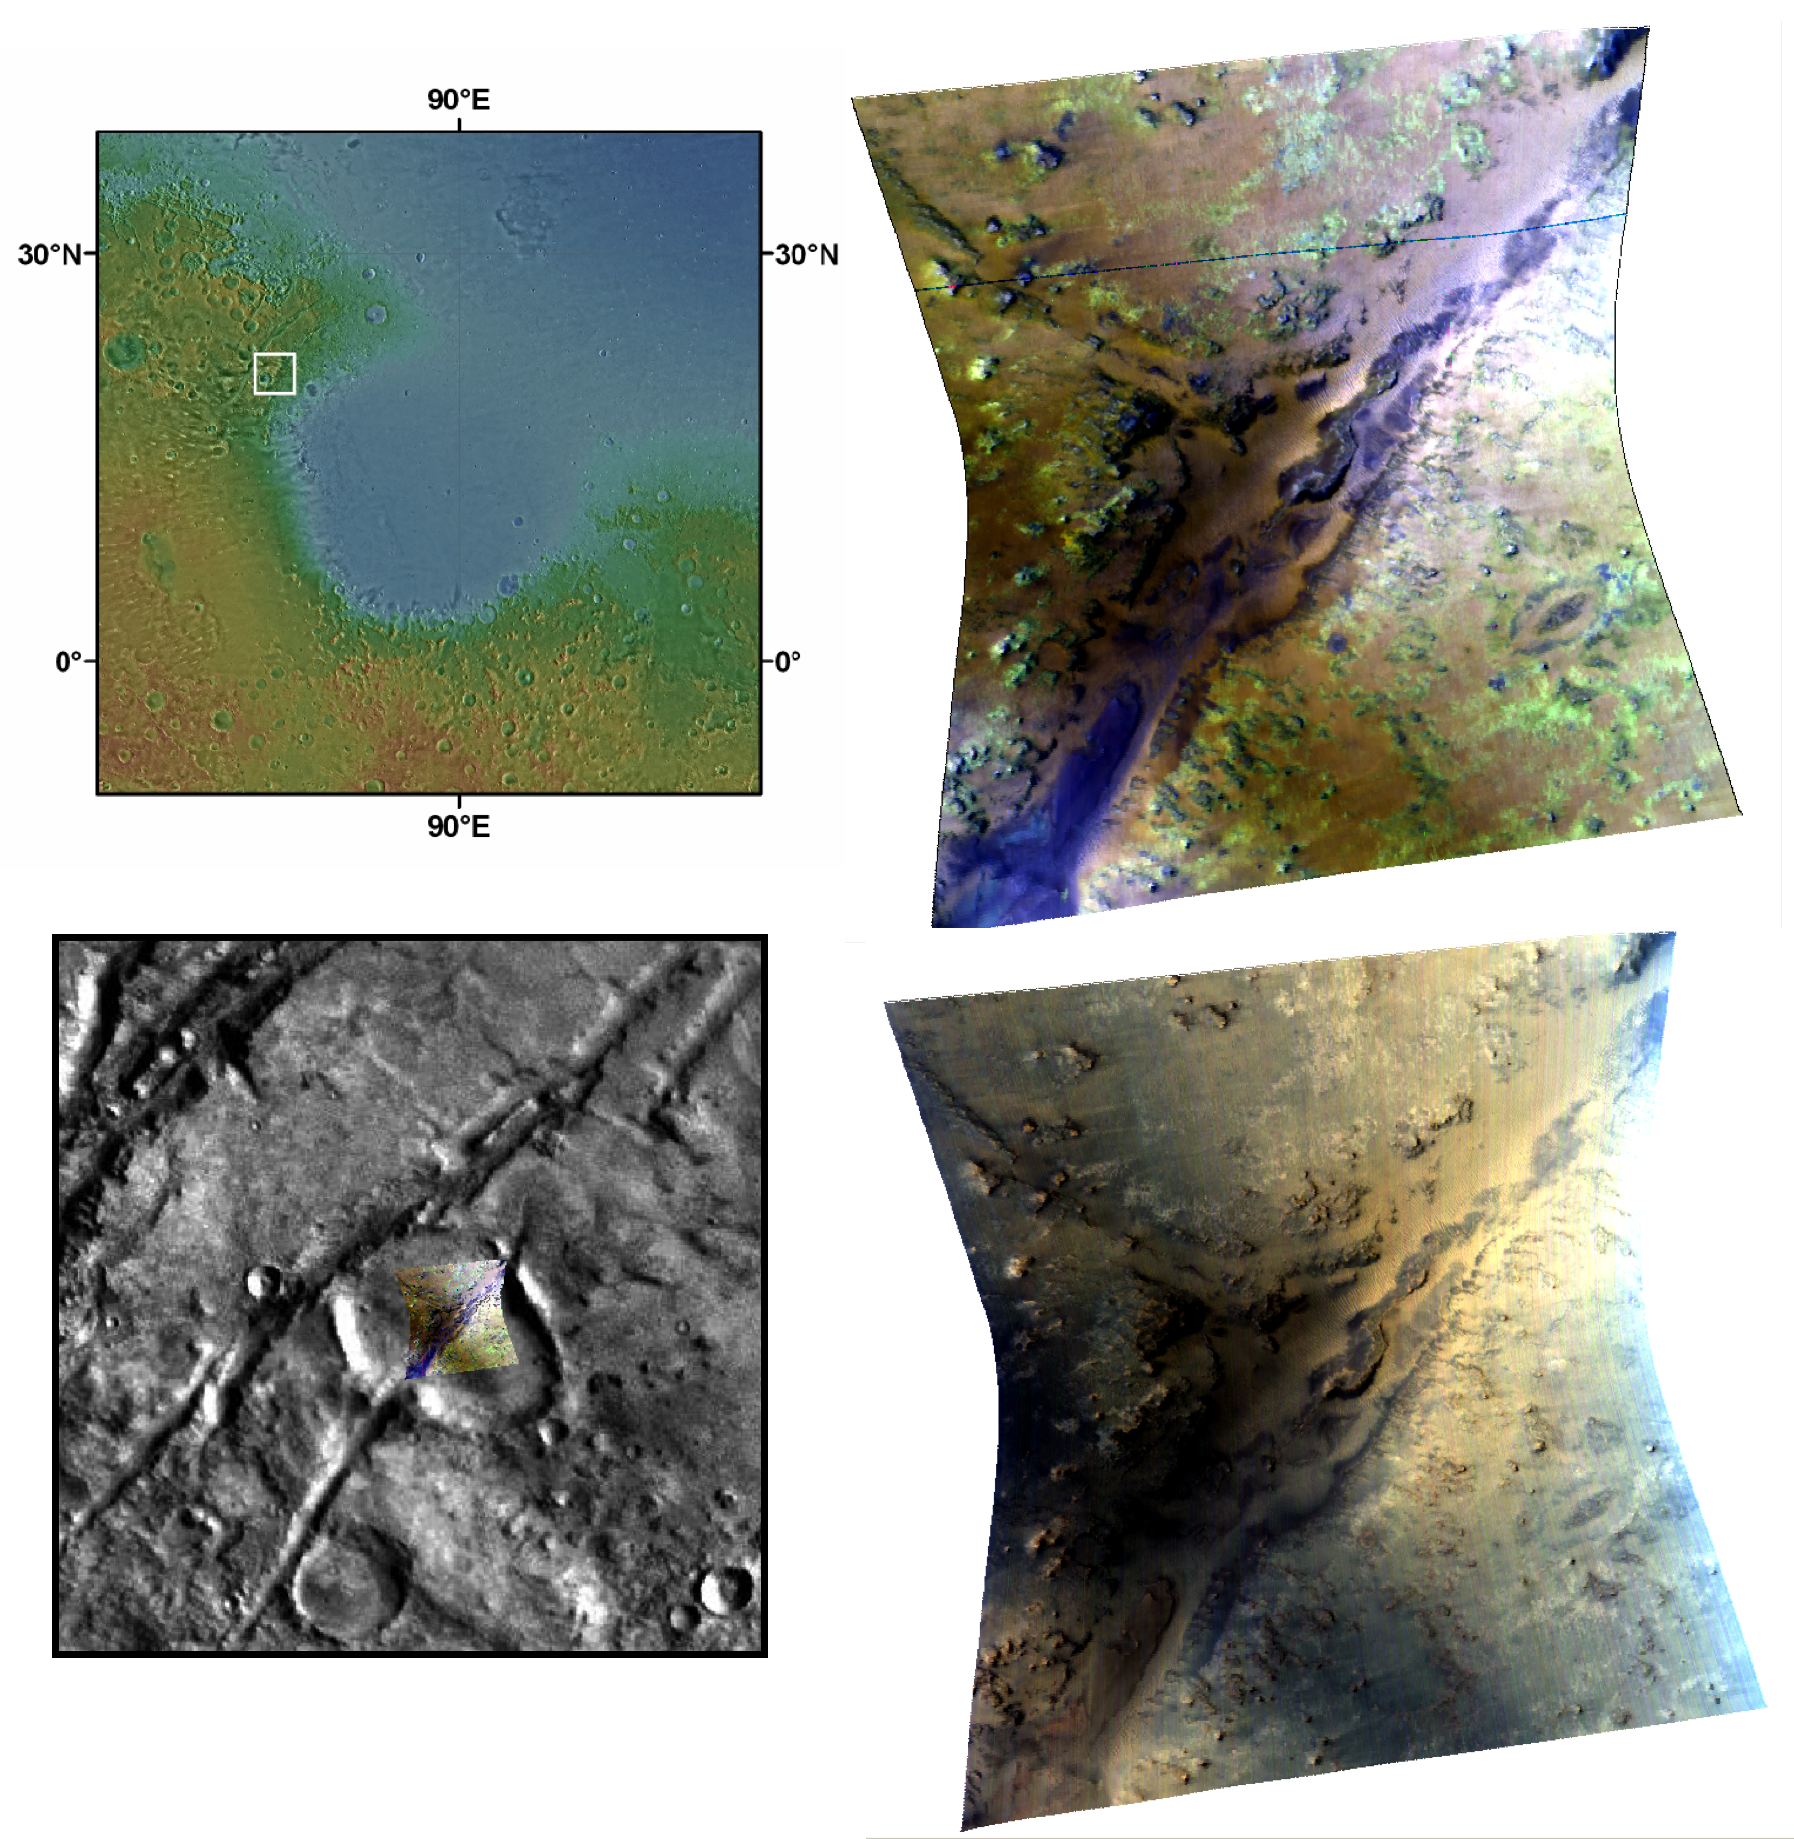

Phyllosilicate and Olivine around a Fracture in Nili Fossae

The Compact Reconnaissance Imaging Spectrometer for Mars (CRISM) took this observation of part of the Nili Fossae region at the western margin of the Isidis impact basin at 3:07 (UTC) on December 12, 2006, near 21.9 degrees north latitude, 78.2 degrees east longitude. The image was taken in 544 colors covering 0.36-3.92 micrometers, and shows features as small as 18 meters (60 feet) across. The image is about 11 kilometers (7 miles) wide at its narrowest point.

The Isidis basin resulted from a gigantic impact on the surface of Mars early in the planet’s history. The image of the Isidis basin at the top left is the colored elevation data from the Mars Orbiter Laser Altimeter (MOLA) overlain on a digital image mosaic from the Viking mission. Reds represent higher elevations, and blue lower elevations. The western rim of the Isidis basin has numerous, concentric troughs (or “fossae”) which may have formed during faulting associated with the impact event. Since then, the Nili Fossae region has since been heavily eroded, and is one of the most mineralogically diverse spots on Mars.

This CRISM image targets one of region’s smaller fractures. The image is shown overlain on the Viking digital image mosaic at lower left. The lower right CRISM image was constructed from three visible wavelengths (0.71, 0.60 and 0.53 microns in the red, green and blue image planes, respectively) and is close to what the human eye would see. The blue on the right of the image is an artifact from light scattering in the atmosphere. The upper right image was constructed from three infrared channels (2.38, 1.80 and 1.15 microns in the red, green and blue image planes, respectively) to highlight the mineralogy of the area. The bright green areas are rich in “phyllosilicates,” a category of minerals including clays. The purple material along the walls of the fracture likely contains small amounts of the iron- and magnesium-rich mineral pyroxene. The yellow-brown material contains the iron- and magnesium-rich mineral olivine. Olivine and pyroxene are minerals associated with igneous activity.

Overlaying CRISM data with images from the High-Resolution Imaging Science Experiment (HiRISE) camera shows that the phyllosilicates are in small, eroded outcrops of rock. The olivine is most abundant in sand dunes on the surface. The use of these two instruments together reveals more about the history of the region: Olivine sands covered the area shown in the image after the interaction of water and rock formed the phyllosilicates and after the fracture formed.

The Compact Reconnaissance Imaging Spectrometer for Mars (CRISM) is one of six science instruments on NASA’s Mars Reconnaissance Orbiter. Led by The Johns Hopkins University Applied Physics Laboratory, the CRISM team includes expertise from universities, government agencies and small businesses in the United States and abroad.

Credit: NASA/JPL/JHUAPL/Brown University